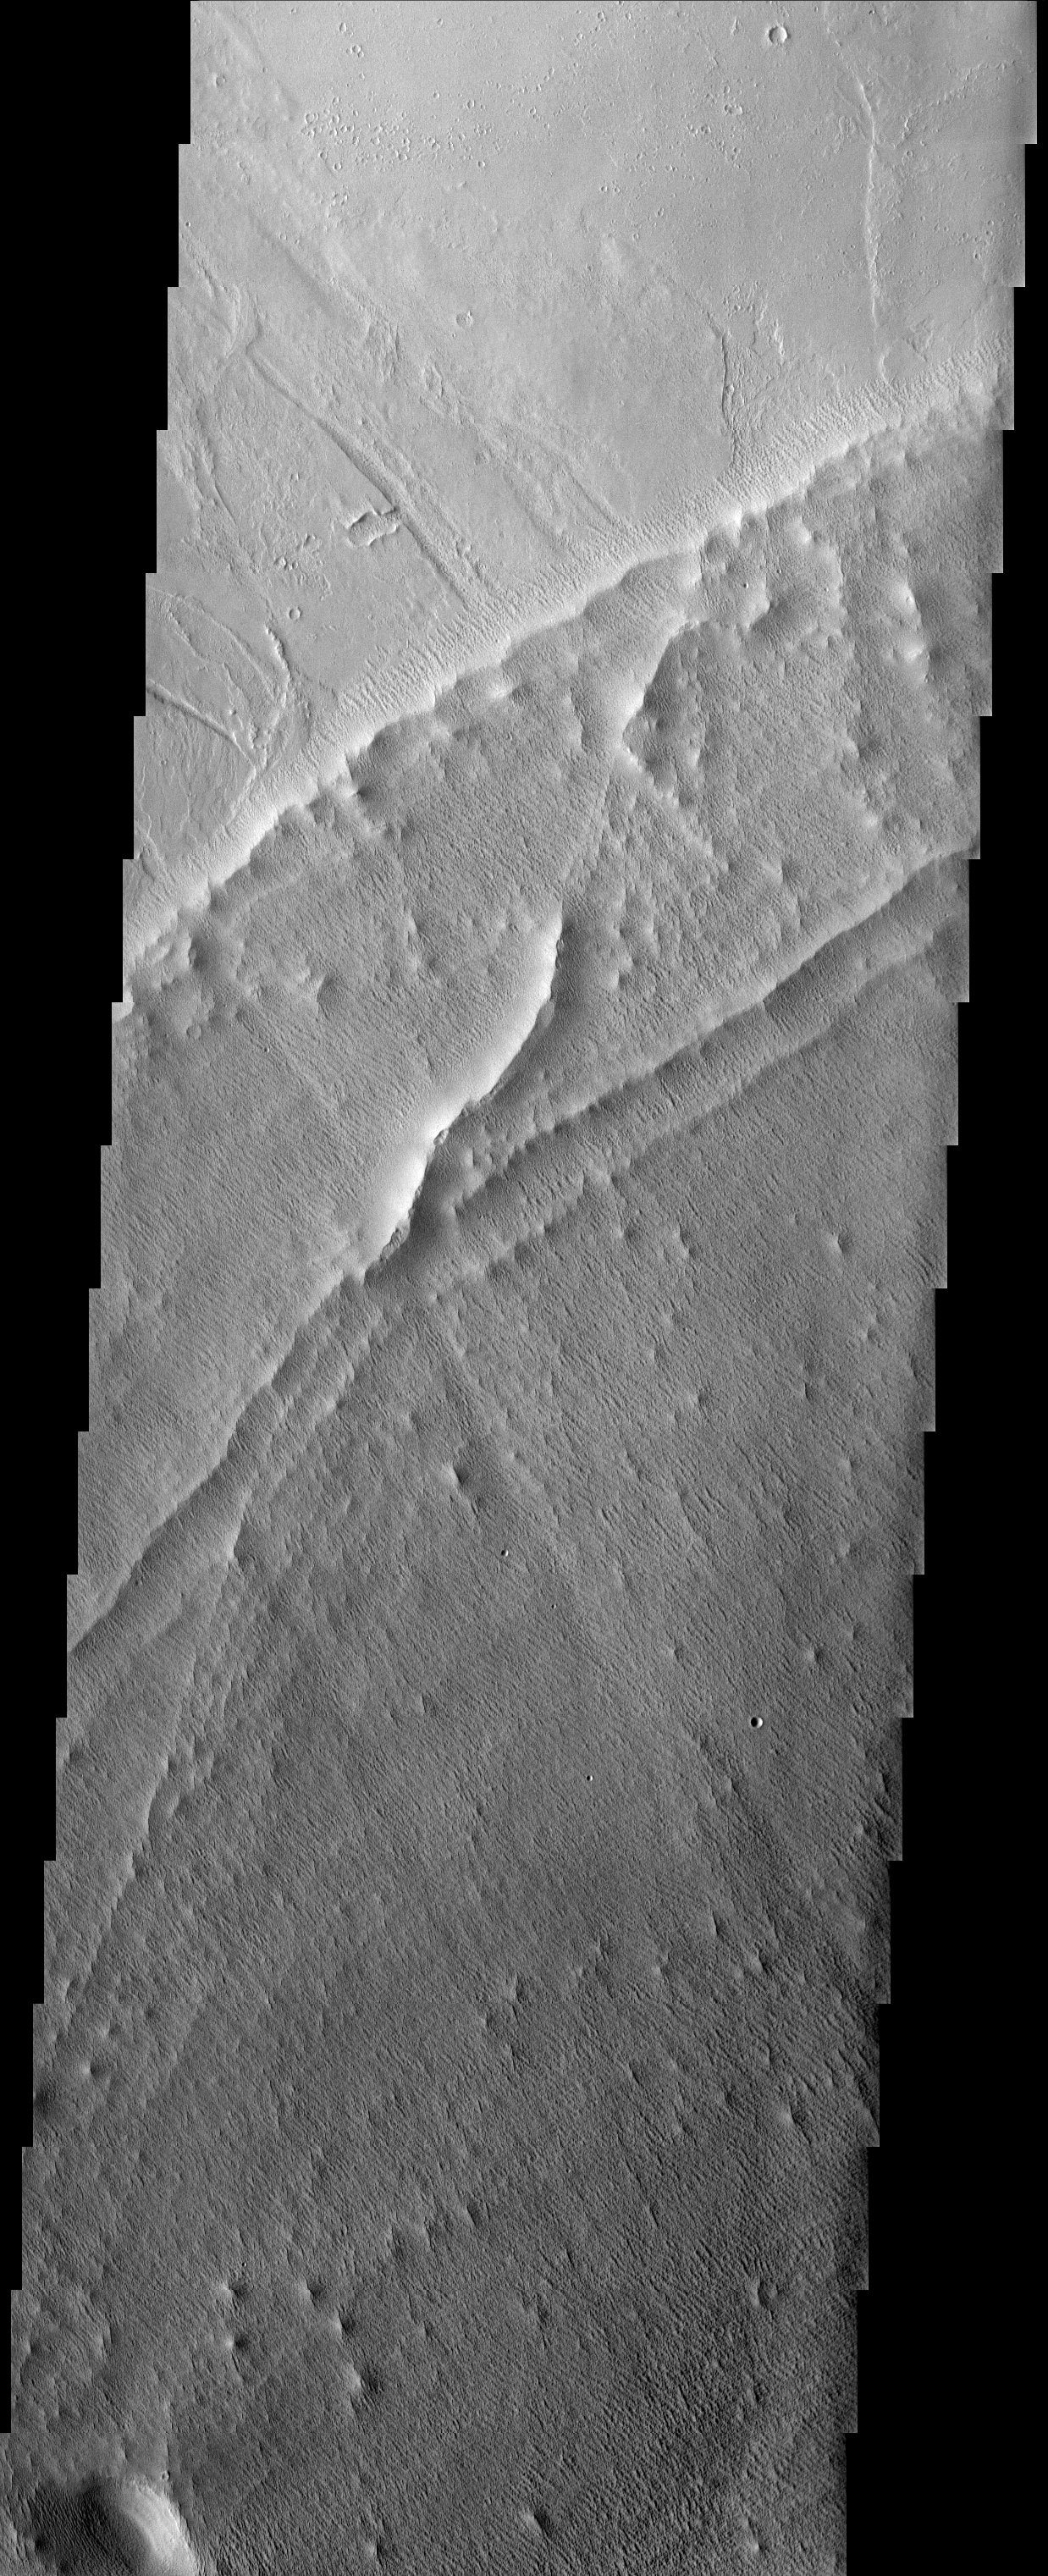

Textured Terrain

Released 14 April 2003

Hummocky, textured terrain within lava flows northwest of Pavonis Mons, one of the Tharsis volcanoes.

Note: this THEMIS visual image has not been radiometrically nor geometrically calibrated for this preliminary release. An empirical correction has been performed to remove instrumental effects. A linear shift has been applied in the cross-track and down-track direction to approximate spacecraft and planetary motion. Fully calibrated and geometrically projected images will be released through the Planetary Data System in accordance with Project policies at a later time.

NASA’s Jet Propulsion Laboratory manages the 2001 Mars Odyssey mission for NASA’s Office of Space Science, Washington, D.C. The Thermal Emission Imaging System (THEMIS) was developed by Arizona State University, Tempe, in collaboration with Raytheon Santa Barbara Remote Sensing. The THEMIS investigation is led by Dr. Philip Christensen at Arizona State University. Lockheed Martin Astronautics, Denver, is the prime contractor for the Odyssey project, and developed and built the orbiter. Mission operations are conducted jointly from Lockheed Martin and from JPL, a division of the California Institute of Technology in Pasadena.

Image information: VIS instrument. Latitude 6.9, Longitude 243.7 East (116.3 West). 19 meter/pixel resolution.

Credit: NASA/JPL/Arizona State University